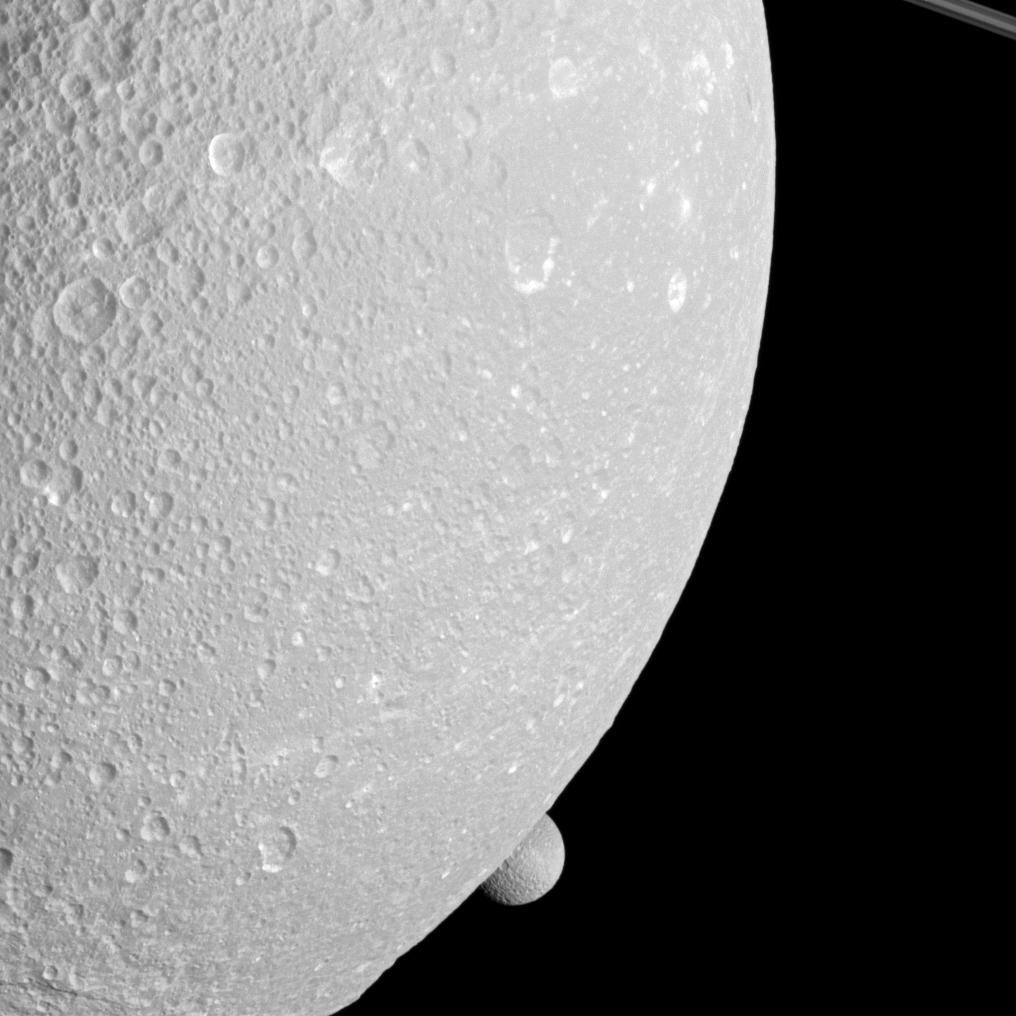

Peeping Mimas

Saturn’s moon Mimas peeps out from behind the larger moon Dione in this view from the Cassini spacecraft.

Mimas (246 miles, or 396 kilometers across) is near the bottom center of the image. Saturn’s rings are also visible in the top right.

This view looks toward the anti-Saturn side of Dione (698 miles, or 1,123 kilometers across). North on Dione is up and rotated 20 degrees to the right. This view looks toward the northern, sunlit side of the rings from just above the ringplane.

The image was taken in visible light with the Cassini spacecraft narrow-angle camera on Dec. 12, 2011. The view was obtained at a distance of approximately 377,000 miles (606,000 kilometers) from Mimas. The view was obtained at a distance of approximately 56,000 miles (91,000 kilometers) from Dione and at a Sun-Dione-spacecraft, or phase, angle of 42 degrees. Image scale is 1,773 feet (541 meters) per pixel on Dione.

The Cassini-Huygens mission is a cooperative project of NASA, the European Space Agency and the Italian Space Agency. The Jet Propulsion Laboratory, a division of the California Institute of Technology in Pasadena, manages the mission for NASA’s Science Mission Directorate, Washington, D.C. The Cassini orbiter and its two onboard cameras were designed, developed and assembled at JPL. The imaging operations center is based at the Space Science Institute in Boulder, Colo.

Credit: NASA/JPL-Caltech/Space Science Institute